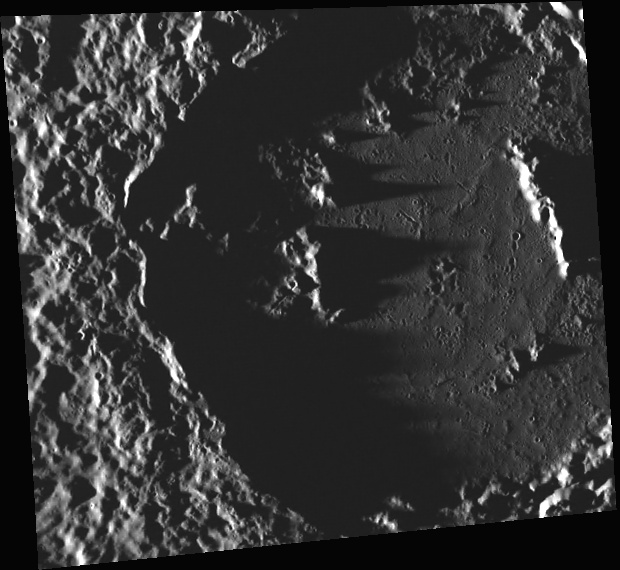

Sousa’s Shadow

This image, taken with the Wide Angle Camera (WAC), gives us a close-up look at Sousa crater. Named for the American bandmaster and composer John Philip Sousa, Sousa crater was one 23 craters named in April 2012 by the IAU. The shadows cast by the Sun, which is located near the horizon, emphasize Sousa’s peak ring and ejecta blanket. With the exception of a few crater chains and some small craters, Sousa’s floor is smooth, likely a result of being flooded with lava.

This image was acquired as part of MDIS’s high-incidence-angle base map. The high-incidence-angle base map is a major mapping activity in MESSENGER’s extended mission and complements the surface morphology base map of MESSENGER’s primary mission that was acquired under generally more moderate incidence angles. High incidence angles, achieved when the Sun is near the horizon, result in long shadows that accentuate the small-scale topography of geologic features. The high-incidence-angle base map is being acquired with an average resolution of 200 meters/pixel.

Date acquired: October 06, 2012
Image Mission Elapsed Time (MET): 258054892
Image ID: 2717245
Instrument: Wide Angle Camera (WAC) of the Mercury Dual Imaging System (MDIS)
WAC filter: 7 (748 nanometers)
Center Latitude: 46.57°
Center Longitude: 359.7° E
Resolution: 246 meters/pixel
Scale: Sousa crater is 120 km (75 miles) in diameter
Incidence Angle: 86.9°
Emission Angle: 24.2°
Phase Angle: 111.2°

The MESSENGER spacecraft is the first ever to orbit the planet Mercury, and the spacecraft’s seven scientific instruments and radio science investigation are unraveling the history and evolution of the Solar System’s innermost planet. Visit the Why Mercury? section of this website to learn more about the key science questions that the MESSENGER mission is addressing. During the one-year primary mission, MDIS acquired 88,746 images and extensive other data sets. MESSENGER is now in a year-long extended mission, during which plans call for the acquisition of more than 80,000 additional images to support MESSENGER’s science goals.

These images are from MESSENGER, a NASA Discovery mission to conduct the first orbital study of the innermost planet, Mercury. For information regarding the use of images, see the MESSENGER image use policy.

Credit: NASA/Johns Hopkins University Applied Physics Laboratory/Carnegie Institution of Washington